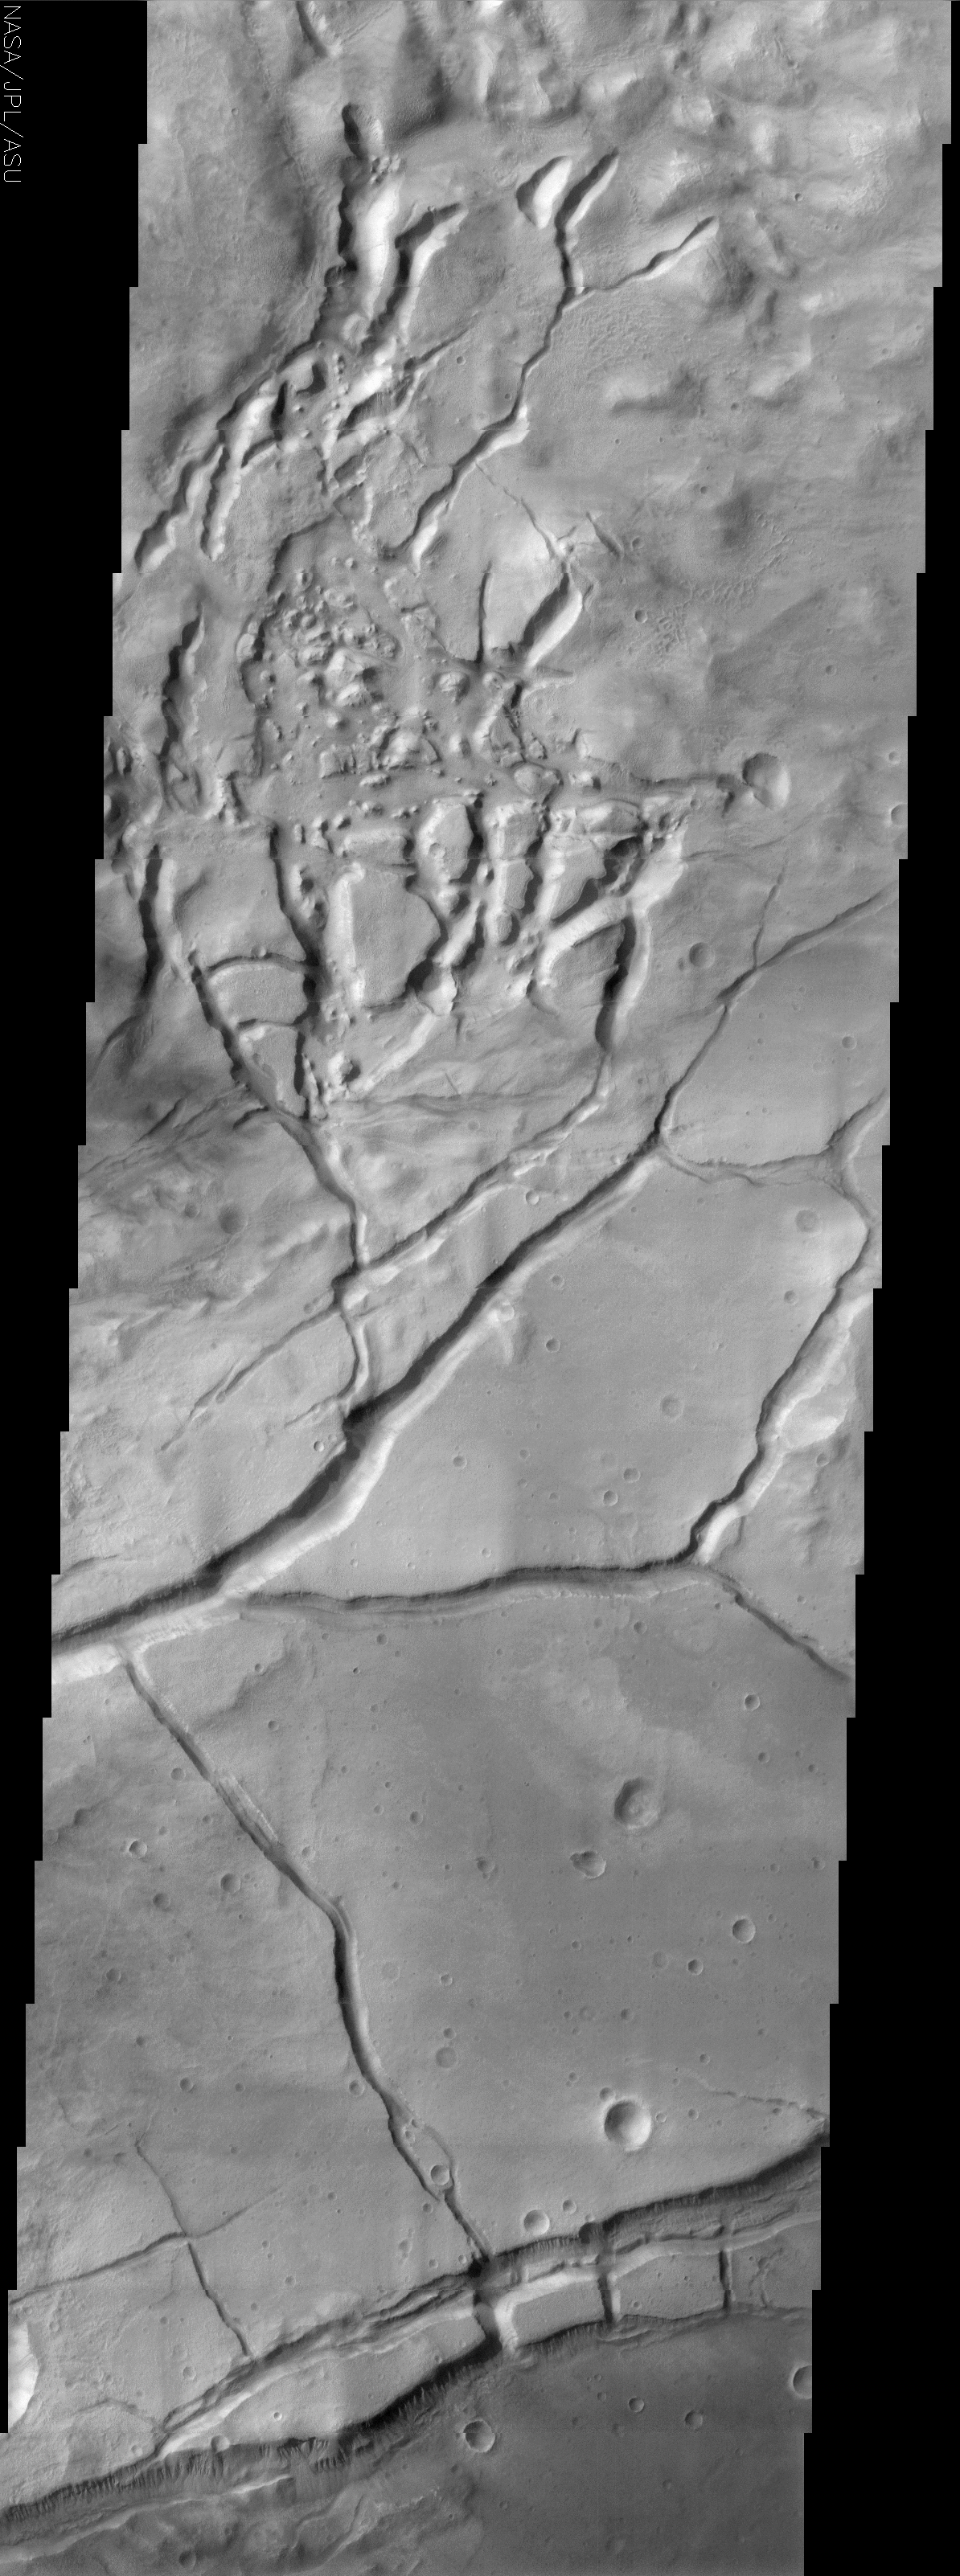

Gullies of Gorgonus Chaos

(Released 11 June 2002)

The Science
This fractured surface belongs to a portion of a region called Gorgonum Chaos located in the southern hemisphere of Mars. Gorgonum Chaos is named after the Gorgons in ancient Greek mythology. The Gorgons were monstrous sisters with snakes for hair, tusks like boars and lolling tongues who lived in caves. As it turns out this is indeed a fitting name for this region of Mars because it contains a high density of gullies that “snake” their way down the walls of the troughs located in this region of chaos. Upon closer examination one finds that these gullies and alluvial deposits, initially discovered by Mars Global Surveyor, are visible on the trough walls (best seen near the bottom of the image). These gullies appear to emanate from a specific layer in the walls. The gullies have been proposed to have formed by the subsurface release of water.

The Story

This fractured, almost spooky-looking surface belongs to a region called Gorgonum Chaos in the southern hemisphere of Mars. Chaos is a term used for regions of Mars with distinctive areas of broken terrain like the one seen above. This area of Martian chaos is named after the Gorgons in ancient Greek mythology. The Gorgons were monstrous sisters with snakes for hair, tusks like boars, and lolling tongues, who lived in caves. The Gorgons, including famous sister Medusa, could turn a person to stone, and their writhing, snakelike locks cause revulsion to this day. Given the afflicted nature of this contorted terrain, with all of its twisted, branching channels and hard, stony-looking hills in the top half of the image, this is indeed a fitting name for this region of Mars.

The name also has great appeal, because the area contains a high density of gullies that “snake” their way down the walls of the troughs located in this region of Martian chaos. Gullies are trenches cut into the land as accelerated streams of water (or another liquid) erode the surface. To see these, click on the above image to get a high-resolution view, and then focus on the trenches at the bottom. Running down the walls of the trough are the thin, dark lines of the gullies. Beneath the grooved, gully channels are faint, softer-looking fans of material. These are called alluvial deposits. Alluvial simply means all of the sand, gravel, and dirt that is carried and deposited by a liquid. On Earth, that liquid is typically water. As the liquid carves the gully, the eroded material from the channels get carried along and deposited below in fan-like shapes.

These gully features were initially discovered by Odyssey’s sister orbiter, Mars Global Surveyor, and caused quite a bit of emotional chaos in the scientific community when they were announced. Why? If you look closely, you can see that the gullies seem to form from a specific layer in the wall. That is, they all seem to begin at roughly the same point on the wall. That suggests that maybe, just maybe, there’s a subsurface source of water at that layer that sometimes leaks out and runs down the walls to form both the gullies and the skirt-like fans of deposits beneath them. Other scientists, however, loudly assert that another liquid besides water could have carved the gullies.

The debate sometimes gets so intense, you’d think that the opposing sides would want to turn each other’s ideas to stone! But not for long. While the debate rages on, the neat thing is that everyone’s really united. The goal is to find out, and the way to find out is to keep proposing different hypotheses and testing them out. That’s the excitement of science, where everyone’s solid research counts, and divergent views are appreciated for keeping science sound.

Credit: NASA/JPL/Arizona State University